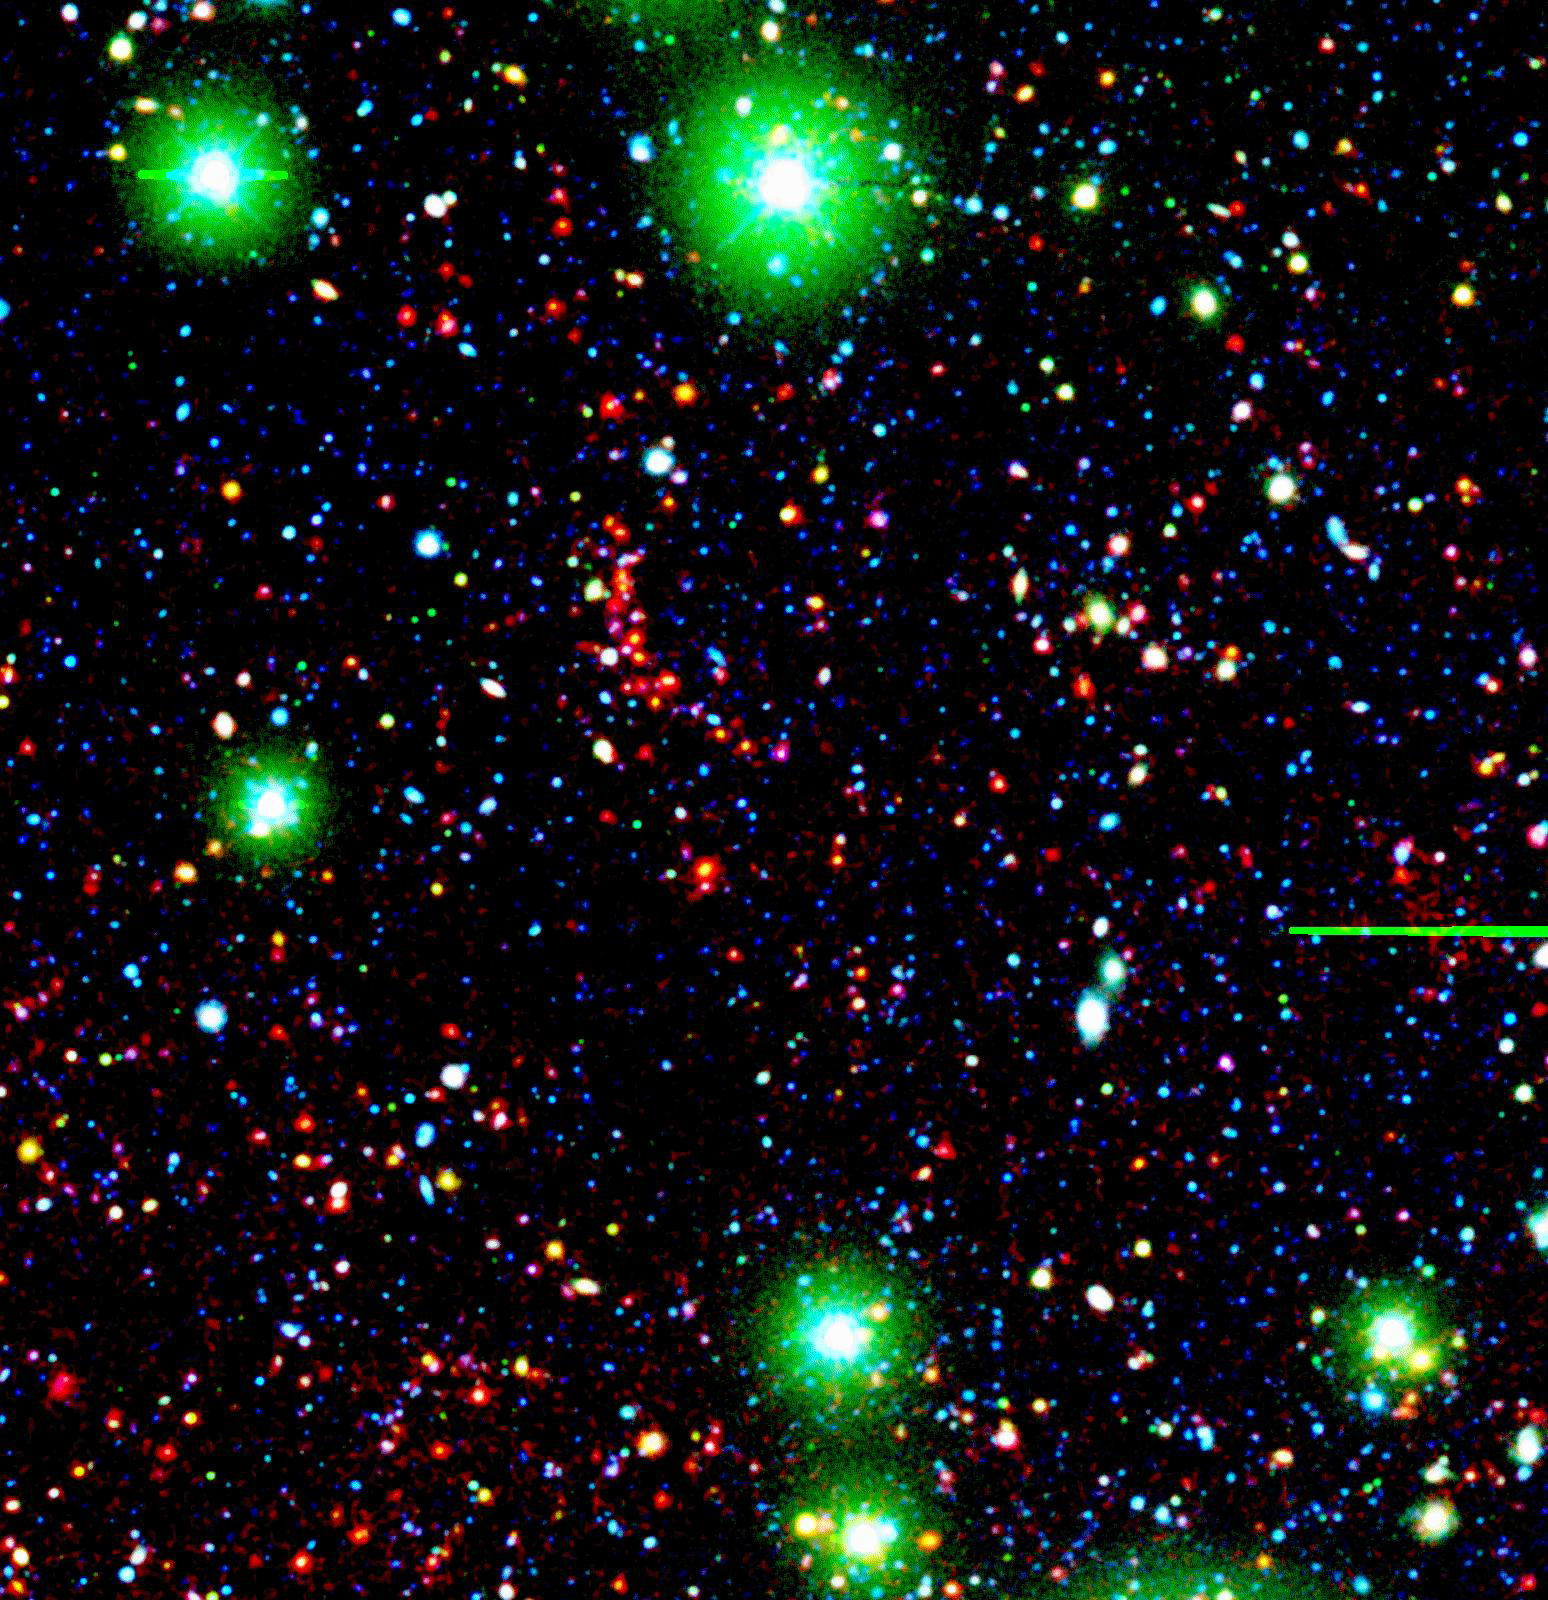

Distant Galaxy Cluster

Like great friends, galaxies stick together. Astronomers using NASA's Spitzer Space Telescope have spotted a handful of great galactic pals bonding back when the universe was a mere 4.6 billion years old. The universe is believed to be 13.7 billion years old.

Collectively, these great galactic buddies are called galaxy clusters. A typical galaxy cluster can contain hundreds of galaxies and trillions of stars. In this composite, one of the oldest galaxy clusters in the universe poses for Spitzer's Infrared Array Camera. The individual galaxies that make up the distant clusters are shown as red dots.

The green blobs are Milky Way stars along the line of sight, and the blue specks are faint galaxies at various distances along the line of sight. The green and blue data are from a visible-light, ground-based telescope.

This image is a three-color composite, in which blue represents visible light with a wavelength of 0.4 microns, and green indicates visible light of 0.8 microns. The visible data were captured by the ground-based Mosaic-1 camera at the Kitt Peak National Observatory in Tucson, Ariz. Red represents infrared light of 4.5 microns, captured by Spitzer's infrared array camera.

Credit: NASA/JPL-Caltech/S.A. Stanford (UC Davis/LLNL)